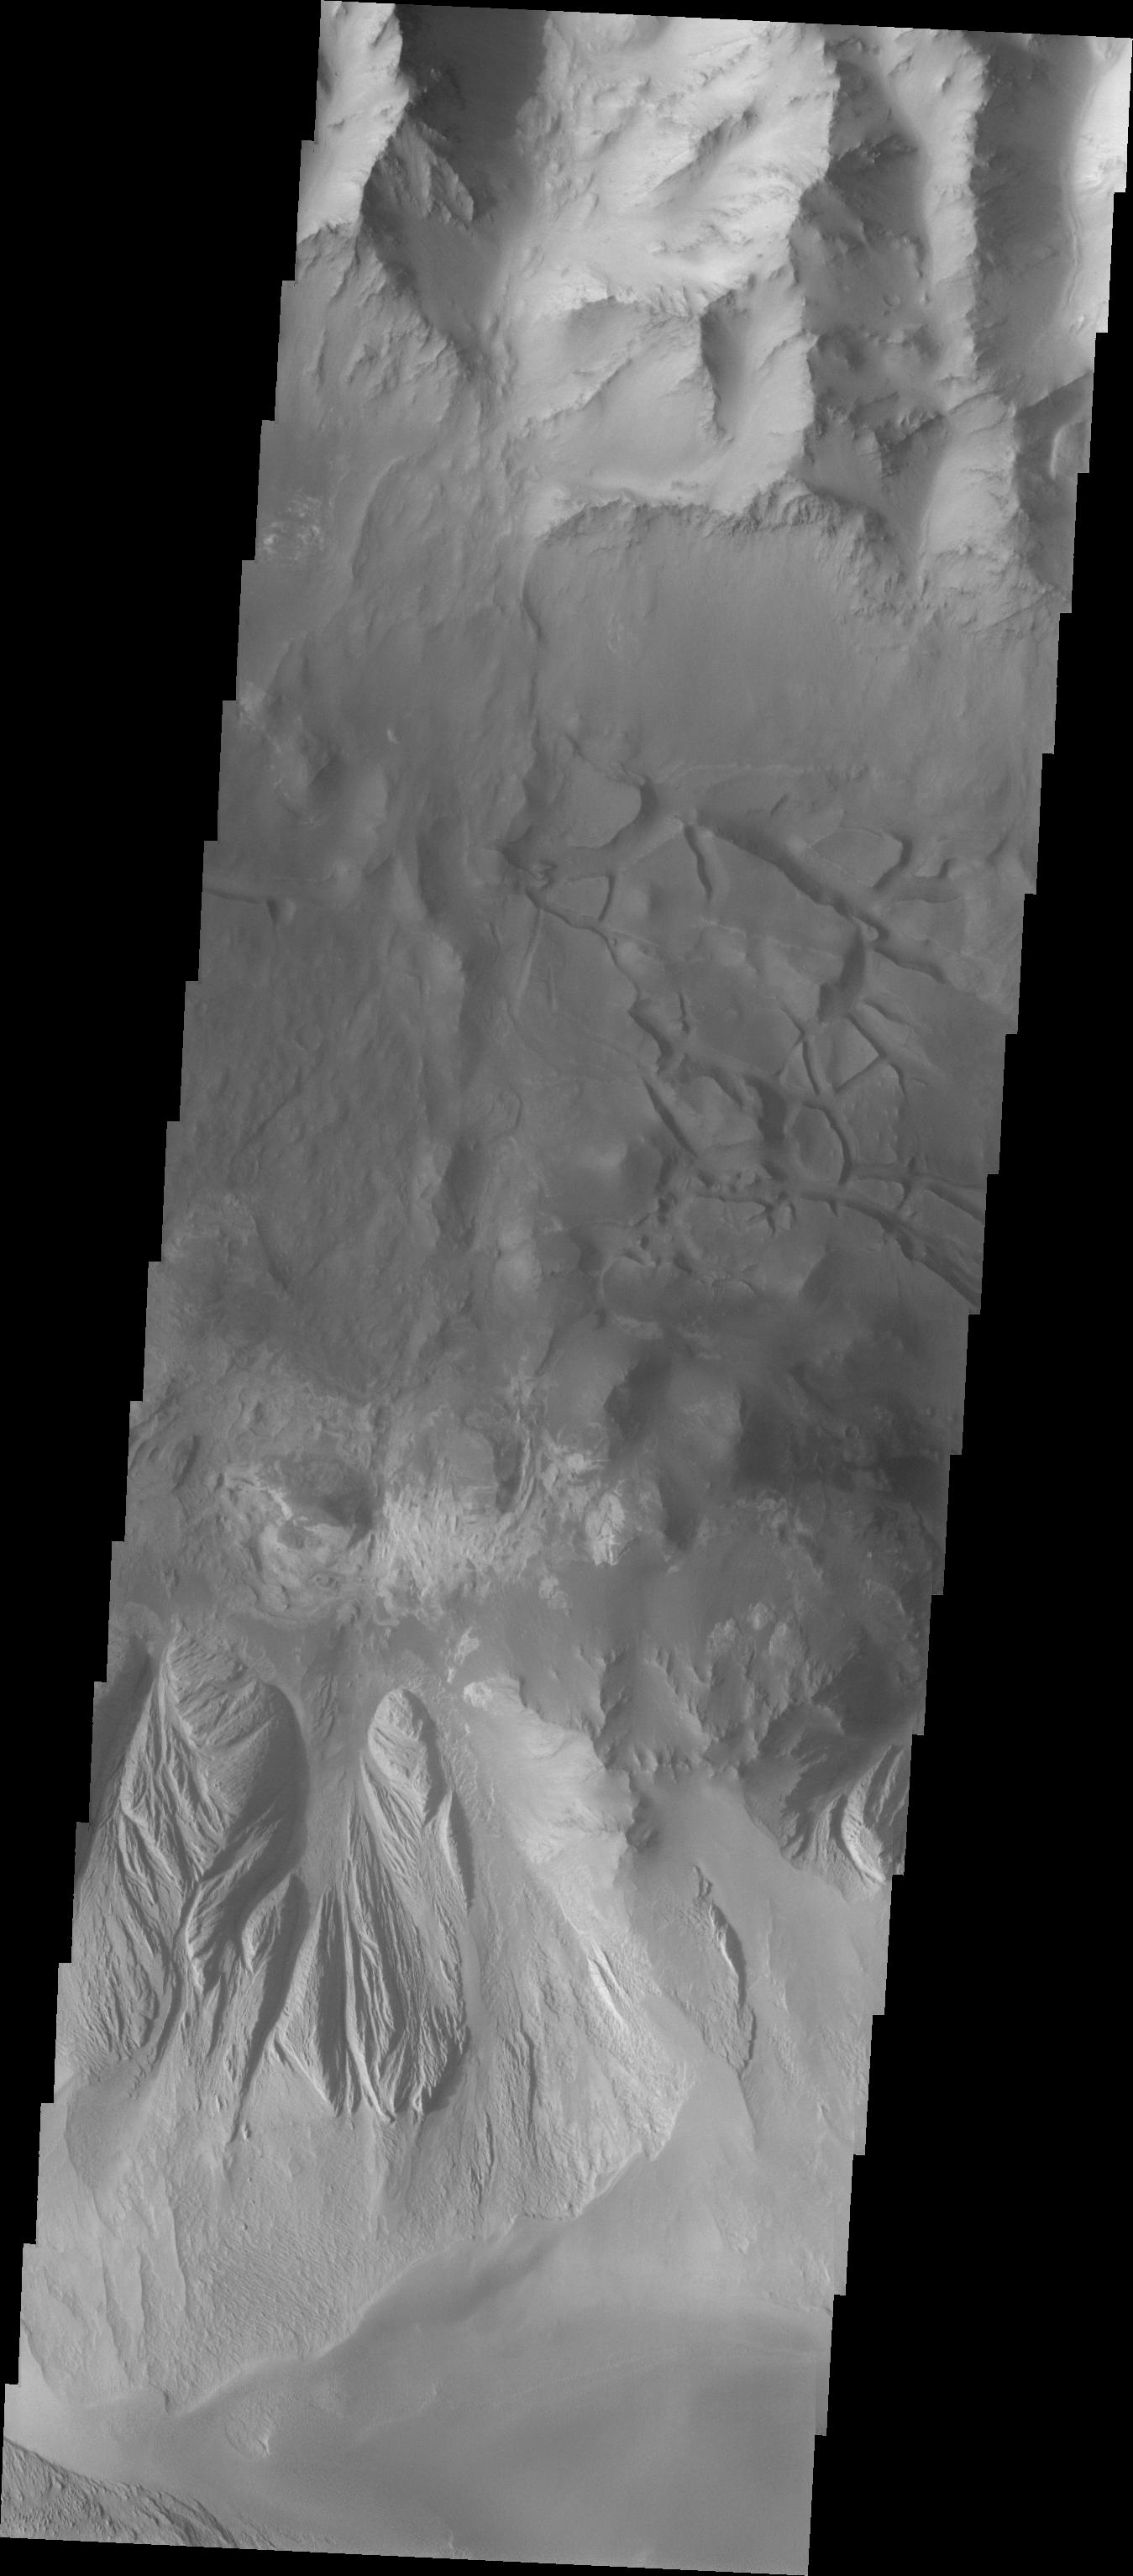

Chaotic Candor Chasma

The Odyssey spacecraft has taken some great pictures of Valles Marineris, the largest canyon in the solar system. If this canyon were on Earth, it would stretch from New York to Los Angeles. For the next several weeks, the Image of the Day will tour some of the canyons that make up this vast system. We will start with Ius Chasma in the west, and end with Coprates Chasma to the east. For more information on Vallis Marineris, please see http://mars.jpl.nasa.gov/mep/science/vm.html.

This image shows an area in Candor Chasma. The Chasma walls and the chaotic canyon floor are visible on the top half of this image. The image’s bottom half shows the slopes of the ridge formation in the middle of the Chasma. Wind etched surfaces and gullies are present there.

Image information: VIS instrument. Latitude -6.8, Longitude 292.5 East (67.5 West). 19 meter/pixel resolution.

Note: this THEMIS visual image has not been radiometrically nor geometrically calibrated for this preliminary release. An empirical correction has been performed to remove instrumental effects. A linear shift has been applied in the cross-track and down-track direction to approximate spacecraft and planetary motion. Fully calibrated and geometrically projected images will be released through the Planetary Data System in accordance with Project policies at a later time.

NASA’s Jet Propulsion Laboratory manages the 2001 Mars Odyssey mission for NASA’s Office of Space Science, Washington, D.C. The Thermal Emission Imaging System (THEMIS) was developed by Arizona State University, Tempe, in collaboration with Raytheon Santa Barbara Remote Sensing. The THEMIS investigation is led by Dr. Philip Christensen at Arizona State University. Lockheed Martin Astronautics, Denver, is the prime contractor for the Odyssey project, and developed and built the orbiter. Mission operations are conducted jointly from Lockheed Martin and from JPL, a division of the California Institute of Technology in Pasadena.

Credit: NASA/JPL/Arizona State University